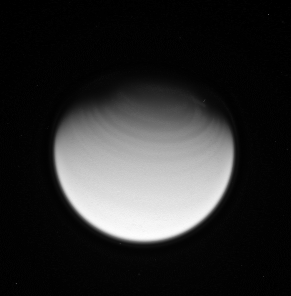

Northern Bands

Titan’s fast-rotating atmosphere creates circumpolar bands in the north.

The Cassini spacecraft acquired this view of the smoggy moon following a flyby of Titan (5,150 kilometers, or 3,200 miles across) on March 26, 2007.

The image was taken in visible violet light with the Cassini spacecraft wide-angle camera at a distance of approximately 275,000 kilometers (171,000 miles) from Titan. Image scale is 33 kilometers (20 miles) per pixel.

The Cassini-Huygens mission is a cooperative project of NASA, the European Space Agency and the Italian Space Agency. The Jet Propulsion Laboratory, a division of the California Institute of Technology in Pasadena, manages the mission for NASA’s Science Mission Directorate, Washington, D.C. The Cassini orbiter and its two onboard cameras were designed, developed and assembled at JPL. The imaging operations center is based at the Space Science Institute in Boulder, Colo.

Credit: NASA/JPL/Space Science Institute